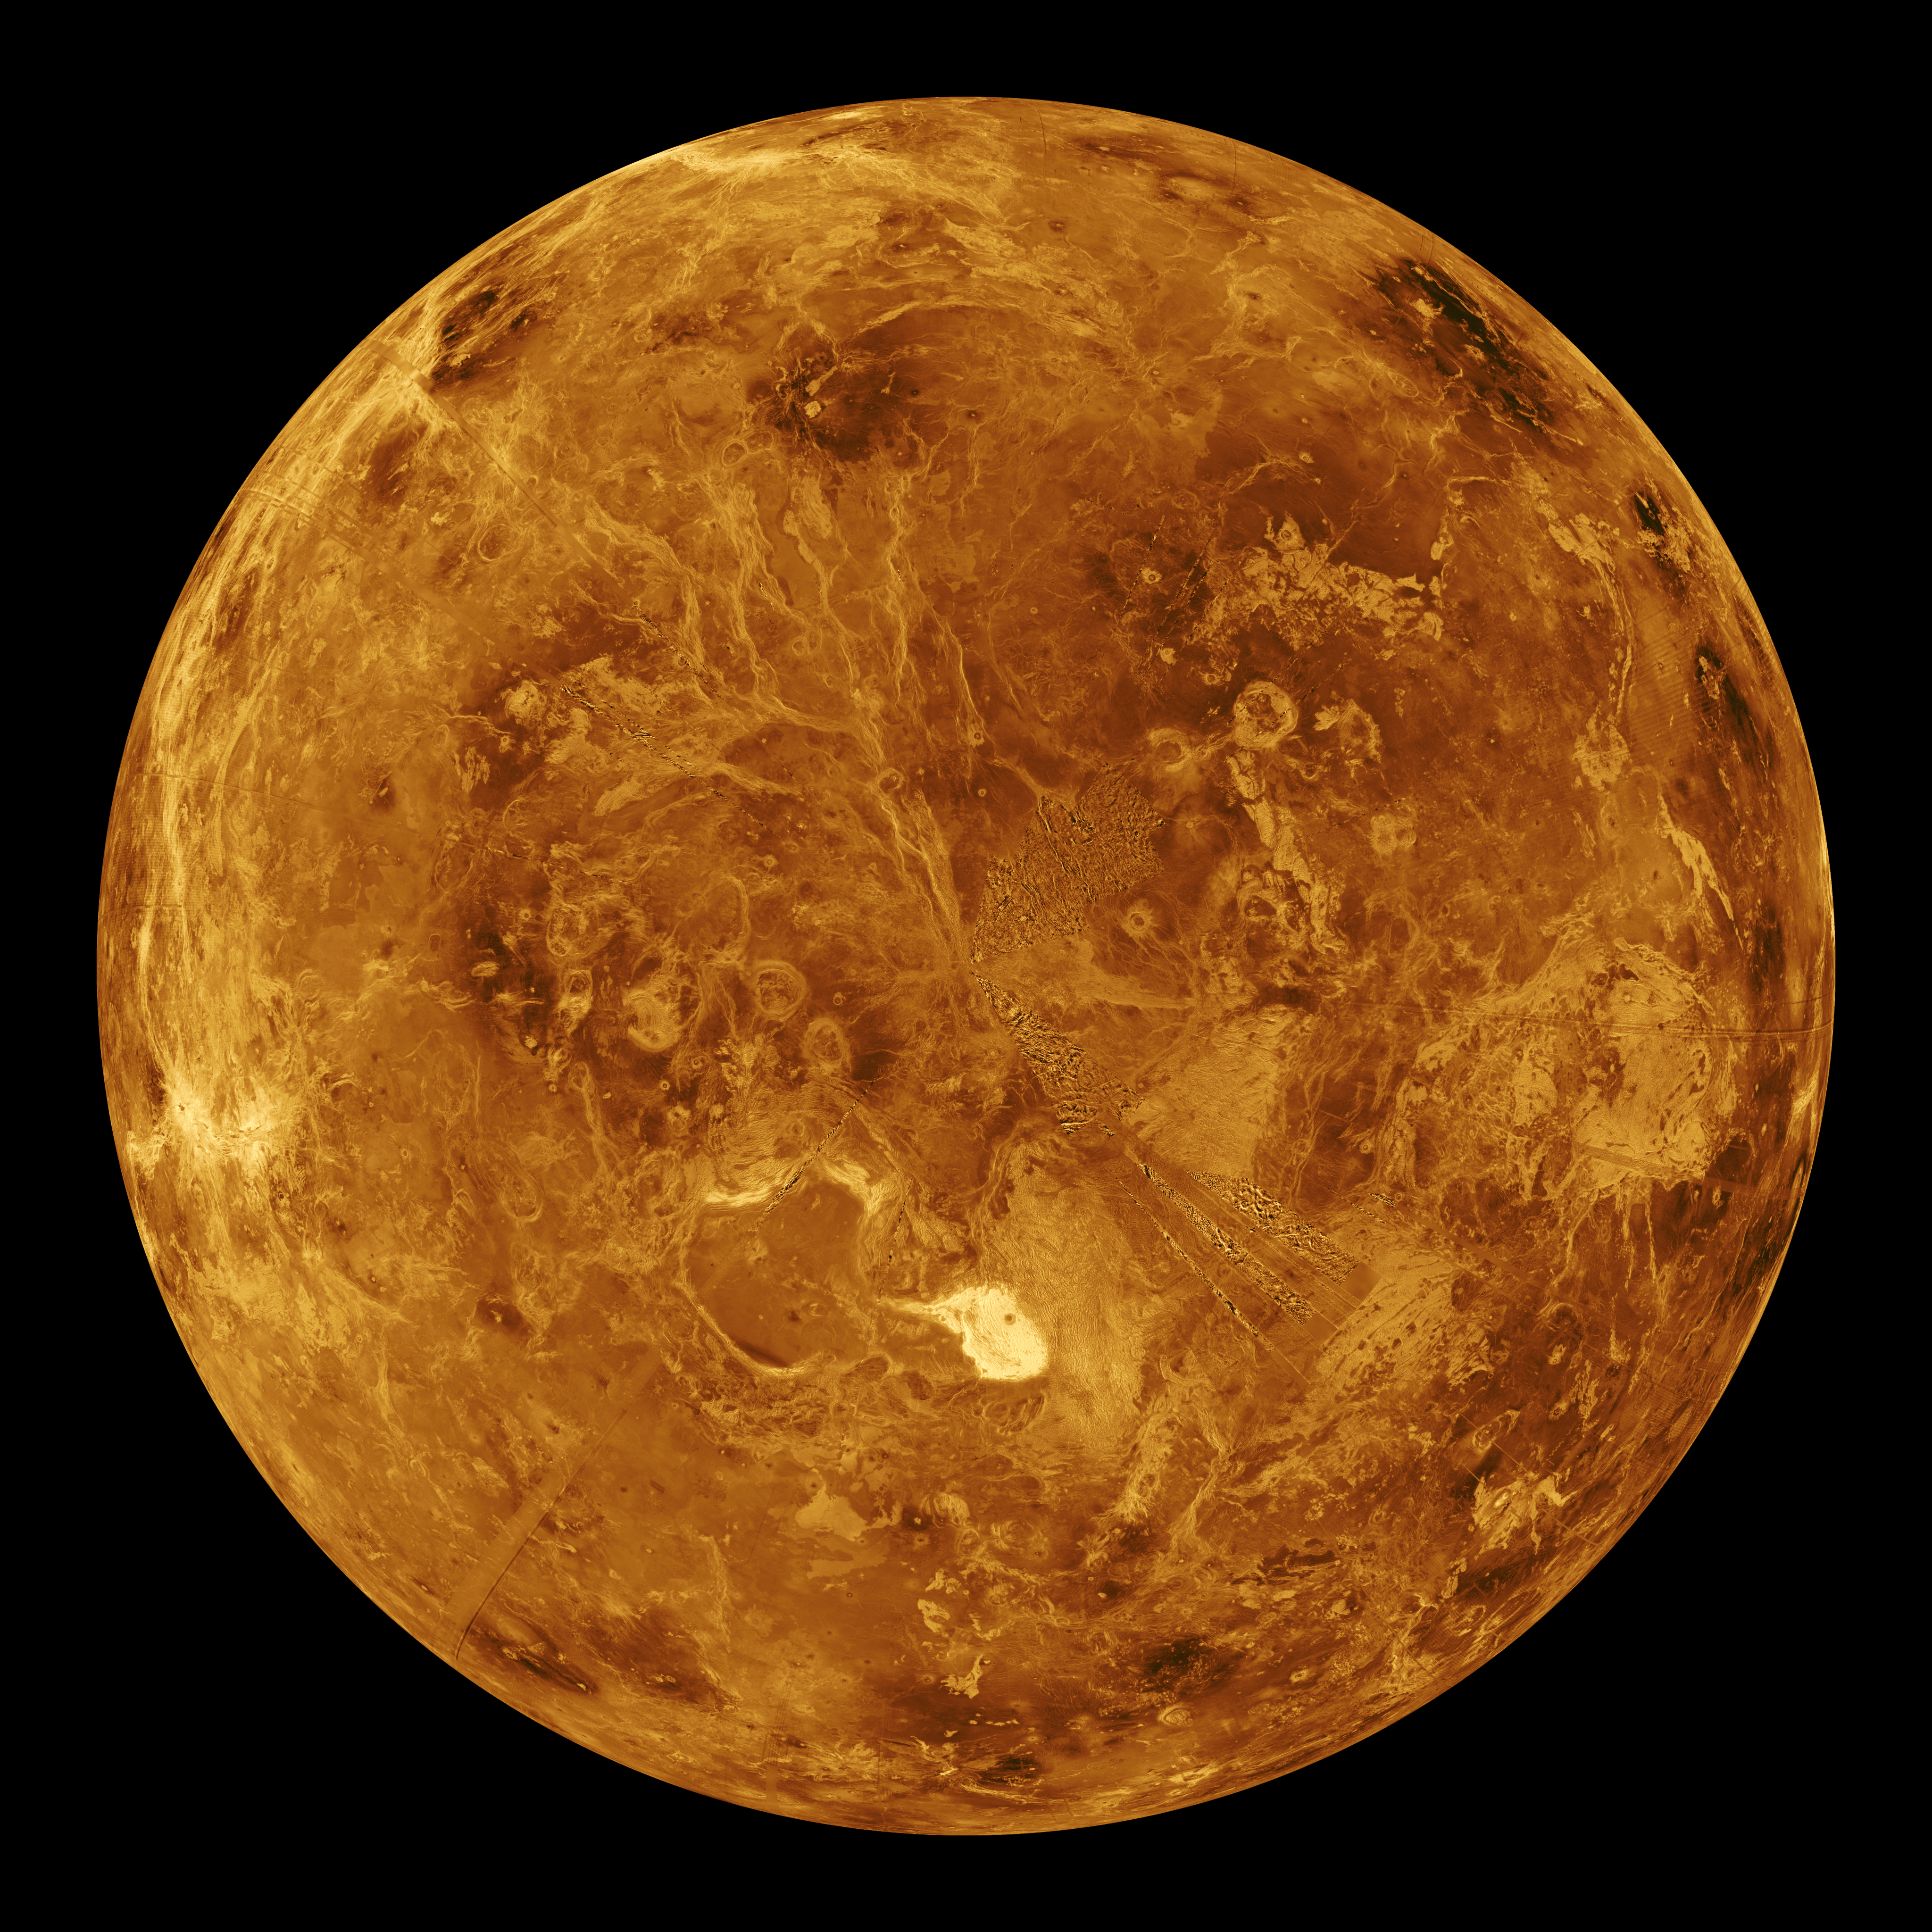

Venus – Computer Simulated Global View of the Northern Hemisphere

The northern hemisphere is displayed in this global view of the surface of Venus. The north pole is at the center of the image, with 0 degrees, 90 degrees, 180 degrees, 270 degrees east longitudes at the 6, 3, 12, and 9 o’clock positions, respectively, of an imaginary clock face. Magellan synthetic aperture radar mosaics from the three eight-month cycles of Magellan radar mapping are mapped onto a computer-simulated globe to create this image. Magellan obtained coverage of 98 percent of the surface of Venus. Remaining gaps are filled with data from previous missions, (the Soviet Venera 15 and 16 radar and Pioneer Venus Orbiter altimetry) and data from Earth-based radar observations from the Arecibo radio telescope. Simulated color is used to enhance small-scale structures. The simulated hues are based on color images recorded by the Venera 13 and 14 landing craft. Maxwell Montes, the planet’s highest mountain at 11 kilometers (6.6 miles) above the average elevation, is the bright feature in the lower center of the image. Other terrain types visible in this image include tessera, ridge belts, lava flows, impact craters and coronae. The image was produced by the Solar System Visualization Project and the Magellan Science team at the Jet Propulsion Laboratory Multimission Image Processing Laboratory. The Magellan mission is managed by JPL for NASA’s Office of Space Science.

Credit: NASA/JPL